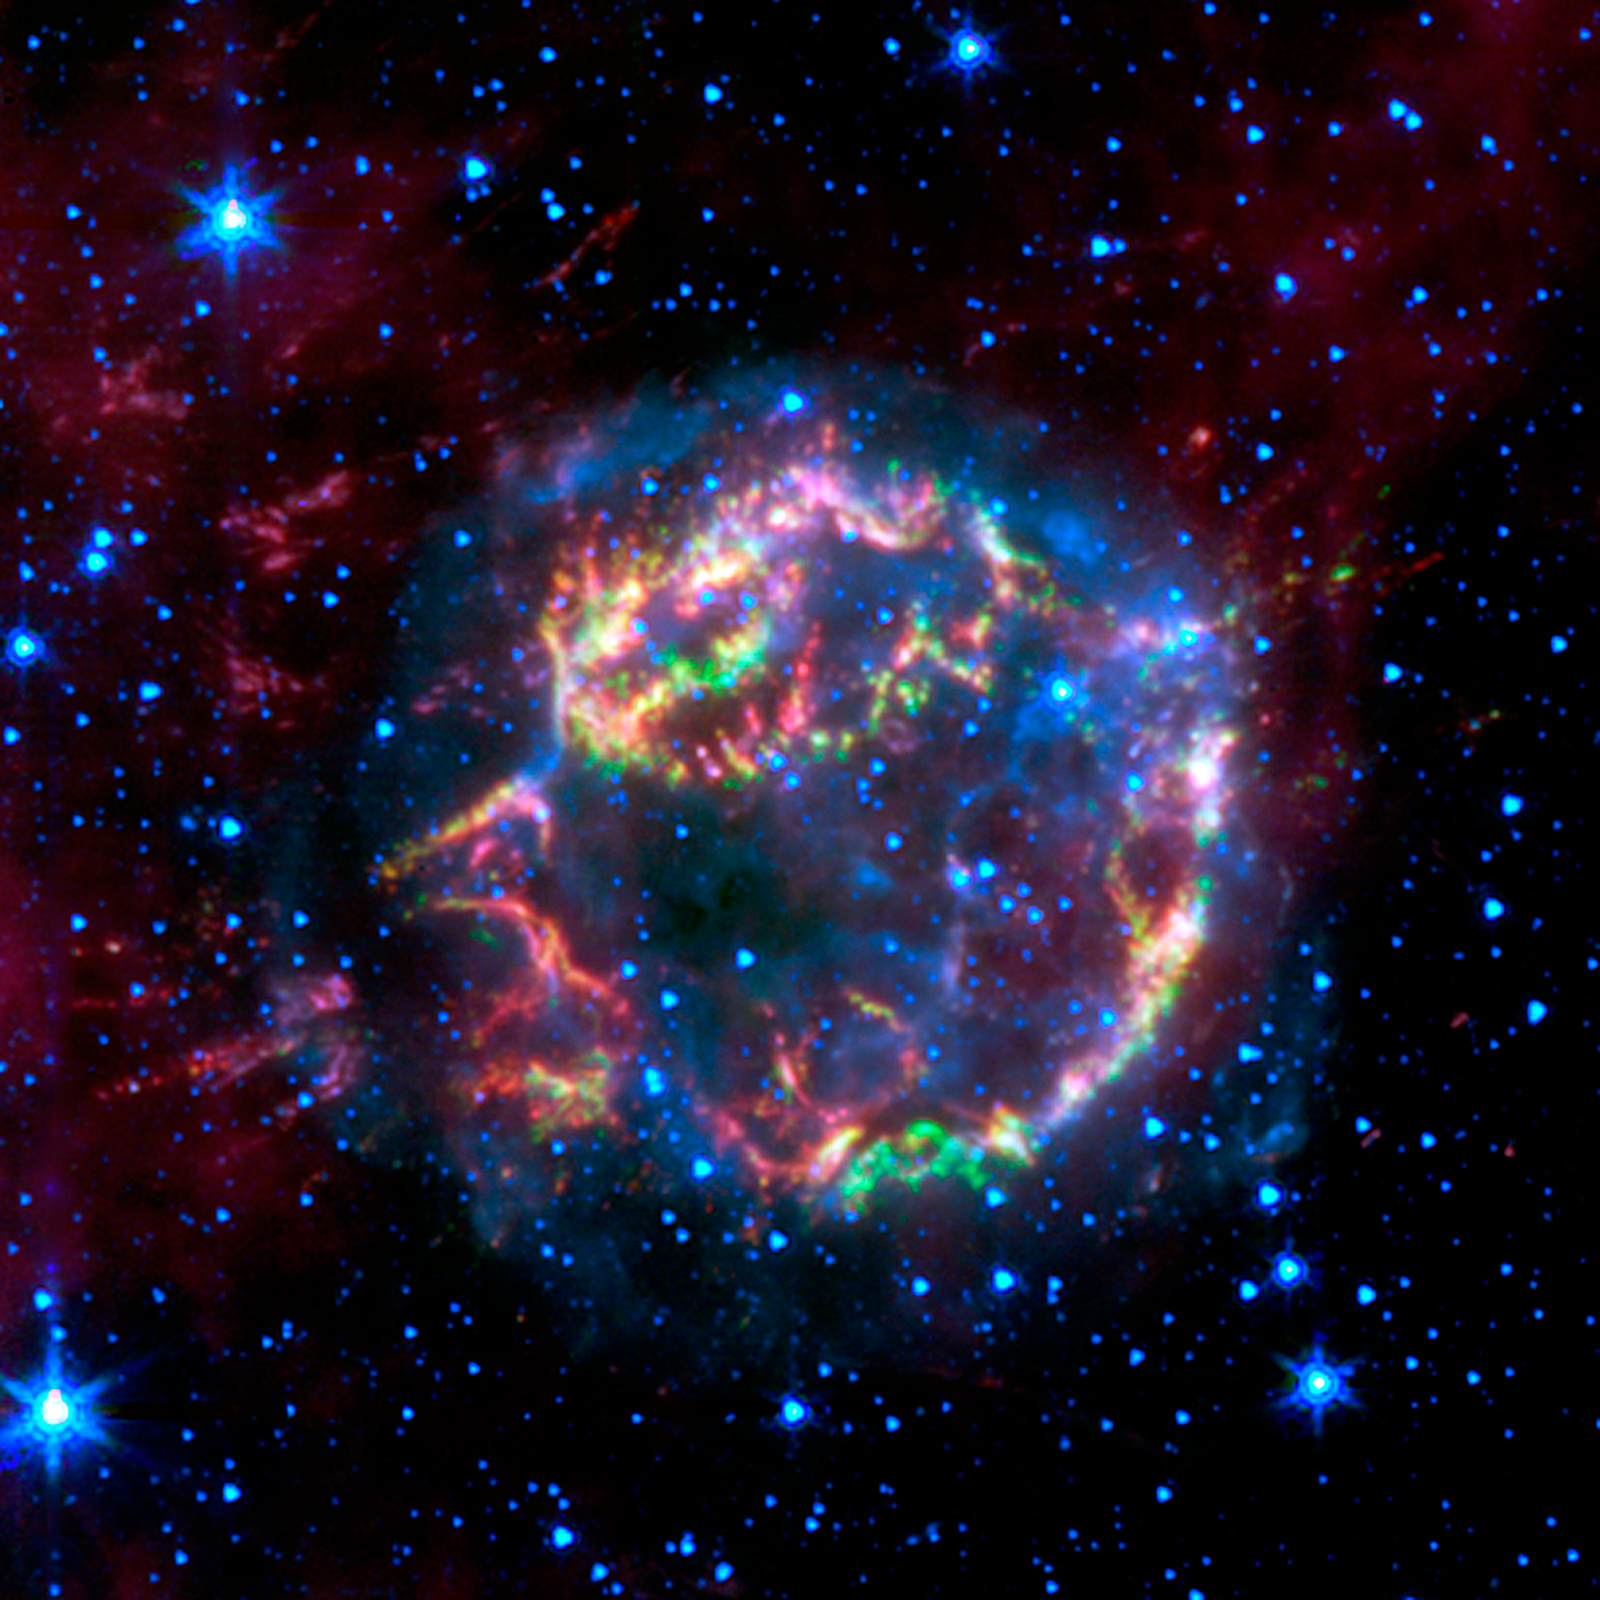

Infrared Cassiopeia A

This image from NASA's Spitzer Space Telescope shows the scattered remains of an exploded star named Cassiopeia A. Spitzer's infrared detectors "picked" through these remains and found that much of the star's original layering had been preserved.

In this false-color image, the faint, blue glow surrounding the dead star is material that was energized by a shock wave, called the forward shock, which was created when the star blew up. The forward shock is now located at the outer edge of the blue glow. Stars are also seen in blue. Green, yellow and red primarily represent material that was ejected in the explosion and heated by a slower shock wave, called the reverse shock wave.

The picture was taken by Spitzer's infrared array camera and is a composite of 3.6-micron light (blue); 4.5-micron light (green); and 8.0-micron light (red).

Credit: NASA/JPL-Caltech/L. Rudnick (University of Minnesota)